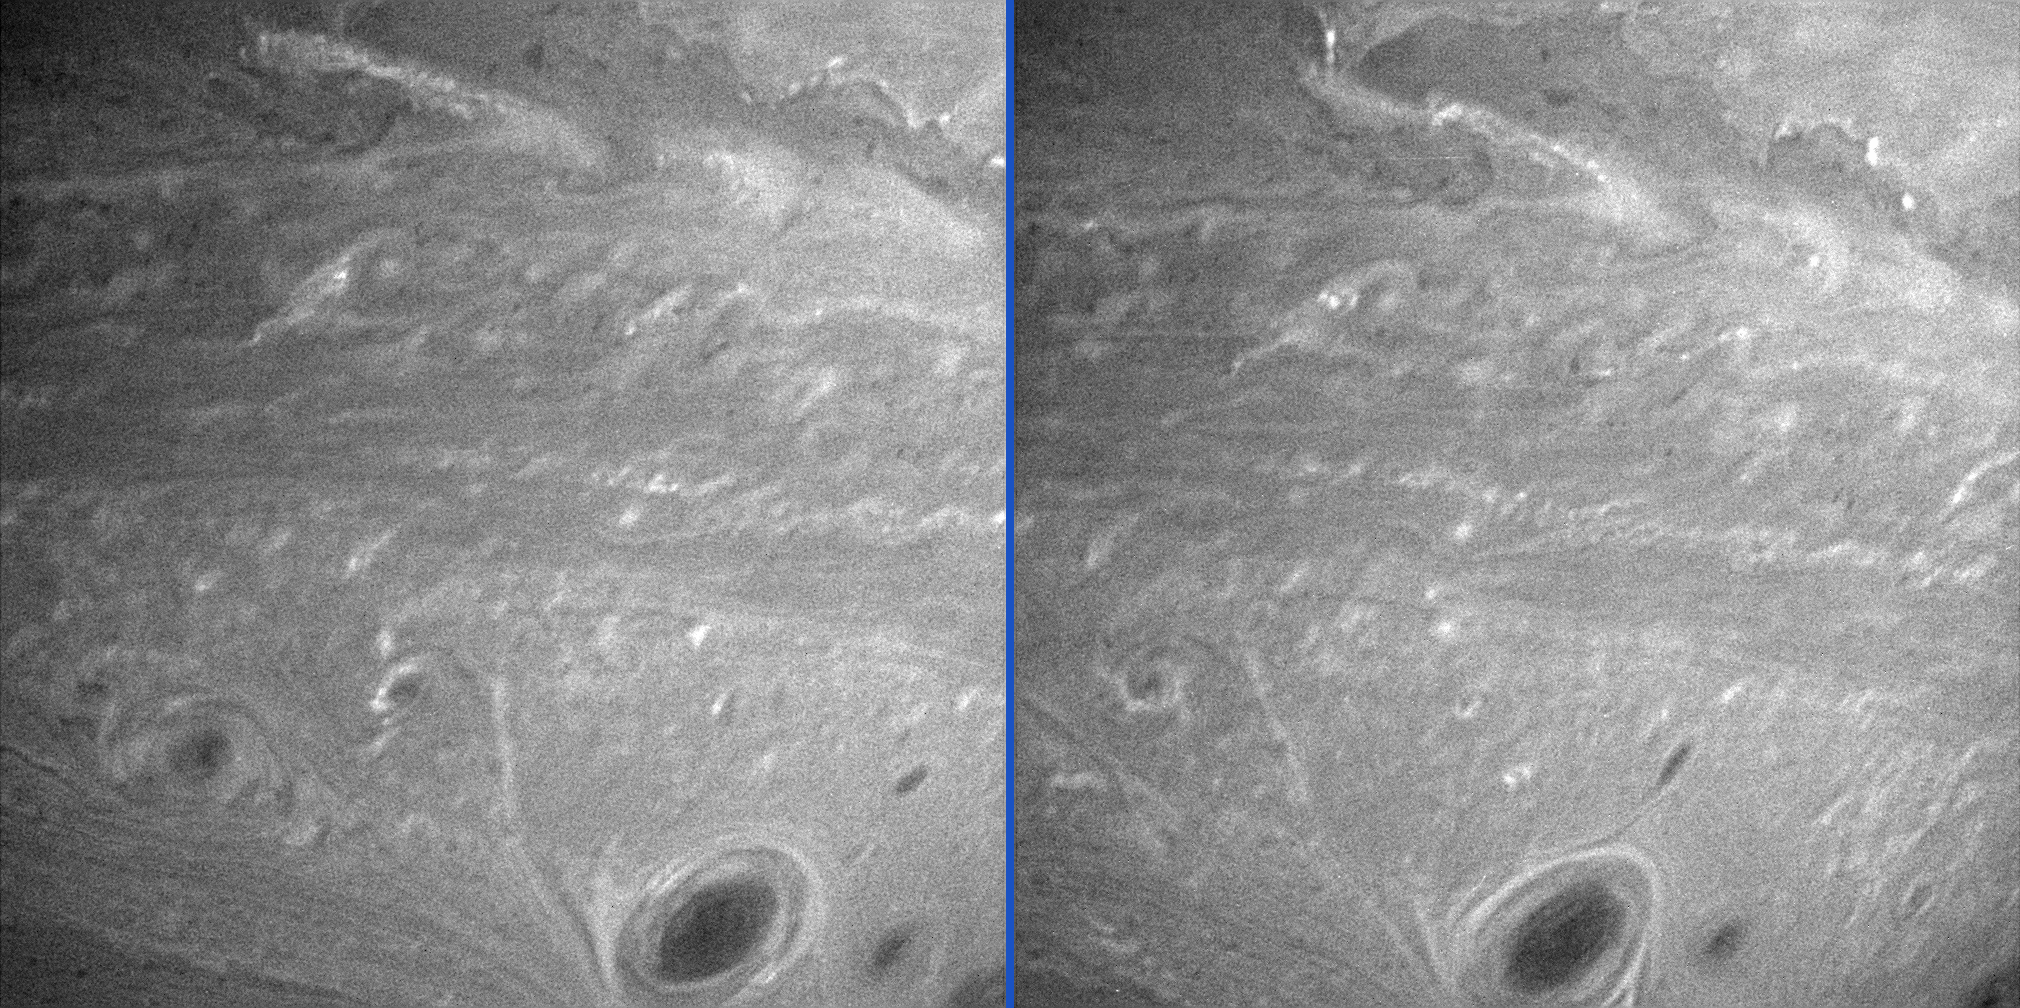

Saturn’s Anti-Hurricanes

Vortices mingle amidst other turbulent motions in Saturn’s atmosphere in these two comparison images. The image on the right was taken about two Saturn rotations after the image on the left.

Both views show latitudes from minus 23 degrees to minus 42 degrees. The region below center in these images (at minus 35 degrees) has seen regular storm activity since Cassini first approached Saturn in early 2004. Cassini investigations of the atmosphere from February to October 2004 showed that most of the oval-shaped storms in the latitude region near minus 35 degrees rotate in a counter-clockwise direction, with smaller storms occasionally merging into larger ones (see PIA06082 & PIA06083 for a movie of storm activity in this region).

On Earth, hurricanes in the Southern Hemisphere rotate clockwise. Thus, the storms in these images of Saturn’s southern latitudes could be called “anti-hurricanes.” This backwards spiraling (compared to Earth) is common on the giant planets.

The images were taken with the Cassini spacecraft narrow-angle camera on July 4 and 5, 2005, using a filter sensitive to wavelengths of infrared light centered at 750 nanometers. During this time, Cassini’s distance from Saturn was approximately 2.4 million kilometers (1.5 million miles). The image scale is about 14 kilometers (9 miles) per pixel.

The Cassini-Huygens mission is a cooperative project of NASA, the European Space Agency and the Italian Space Agency. The Jet Propulsion Laboratory, a division of the California Institute of Technology in Pasadena, manages the mission for NASA’s Science Mission Directorate, Washington, D.C. The Cassini orbiter and its two onboard cameras were designed, developed and assembled at JPL. The imaging operations center is based at the Space Science Institute in Boulder, Colo.

Credit: NASA/JPL/Space Science Institute